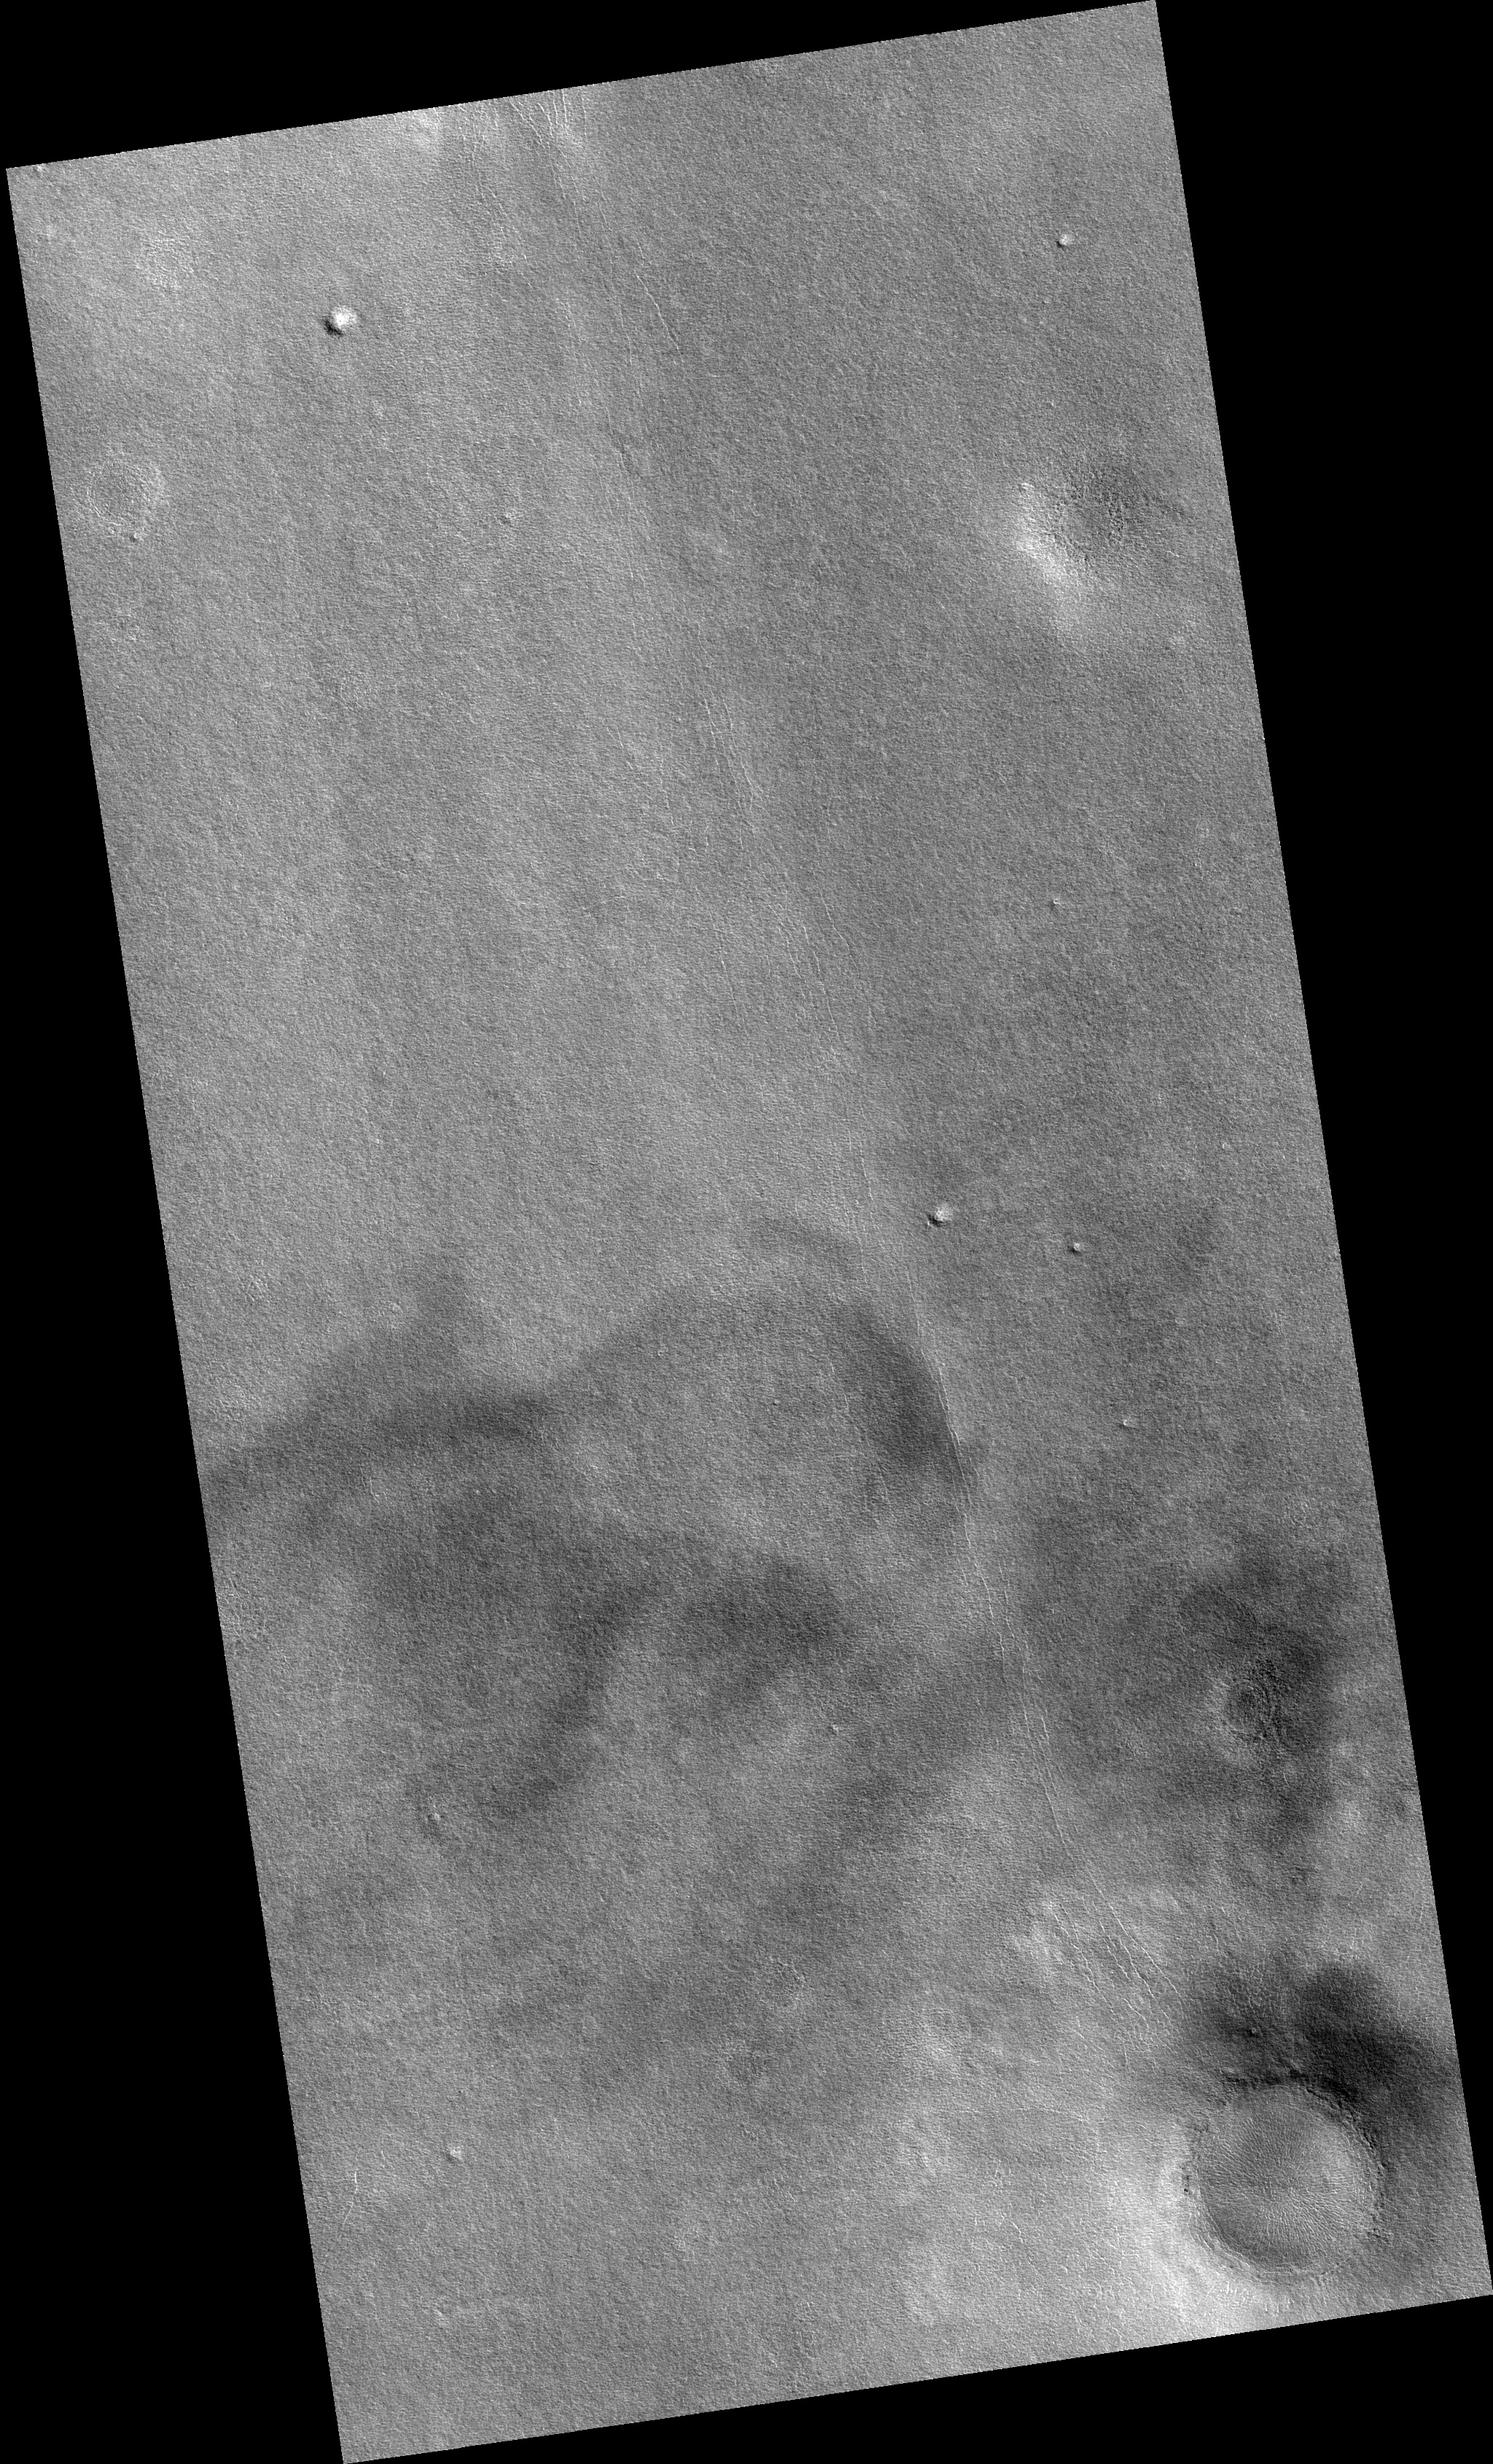

Northern Plains

Image PSP_001431_2460 was taken by the High Resolution Imaging Science Experiment (HiRISE) camera onboard the Mars Reconnaissance Orbiter spacecraft on November 15, 2006. The complete image is centered at 65.7 degrees latitude, 240.8 degrees East longitude. The range to the target site was 311.2 km (194.5 miles). At this distance the image scale is 31.1 cm/pixel (with 1 x 1 binning) so objects ~93 cm across are resolved. The image shown here has been map-projected to 25 cm/pixel. The image was taken at a local Mars time of 3:07 PM and the scene is illuminated from the west with a solar incidence angle of 57 degrees, thus the sun was about 33 degrees above the horizon. At a solar longitude of 136.0 degrees, the season on Mars is Northern Summer.

NASA’s Jet Propulsion Laboratory, a division of the California Institute of Technology in Pasadena, manages the Mars Reconnaissance Orbiter for NASA’s Science Mission Directorate, Washington. Lockheed Martin Space Systems, Denver, is the prime contractor for the project and built the spacecraft. The High Resolution Imaging Science Experiment is operated by the University of Arizona, Tucson, and the instrument was built by Ball Aerospace and Technology Corp., Boulder, Colo.

Credit: NASA/JPL/Univ. of Arizona